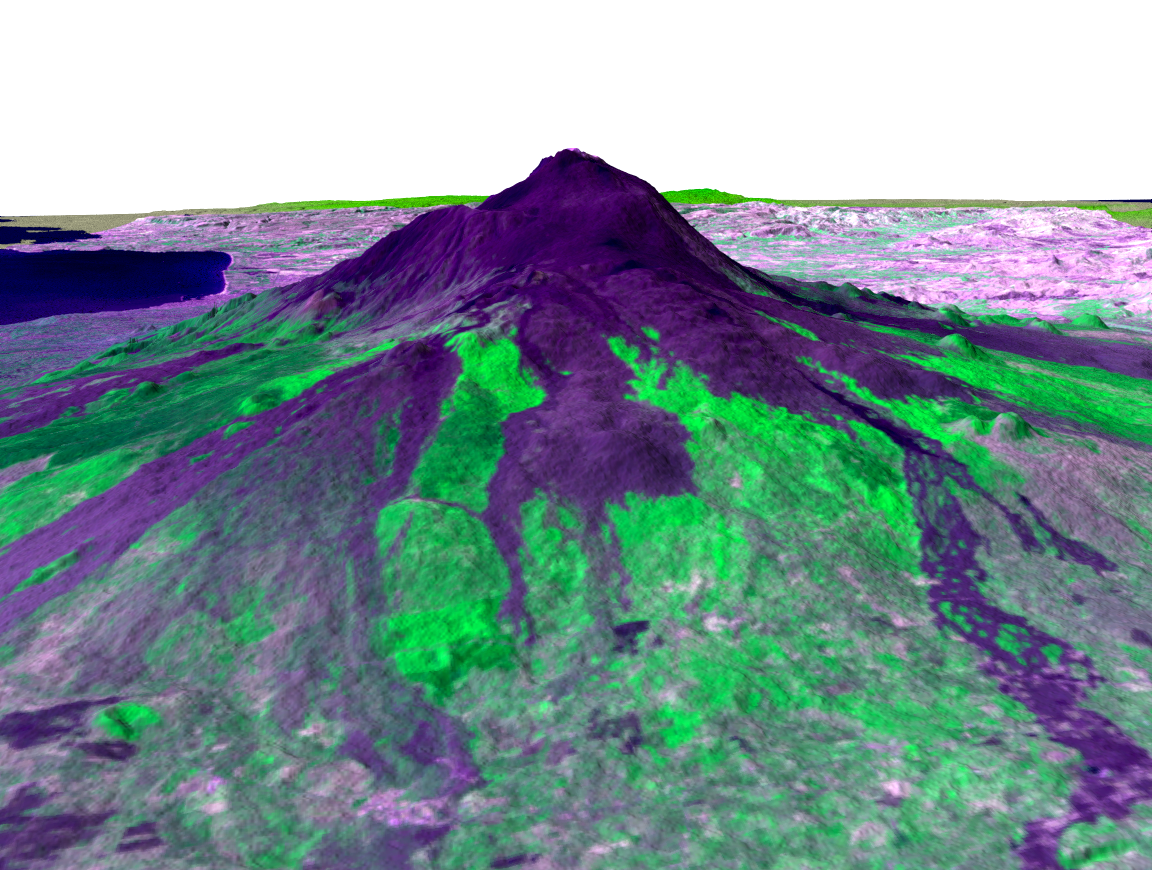

Perspective View, Mt. Etna, Italy

Italy’s Mount Etna is the focus of this perspective view made from an Advanced Spaceborne Thermal and Emission Radiometer (ASTER) image from NASA’s Terra spacecraft overlaid on Shuttle Radar Topography Mission (SRTM) topography. The image is looking south with dark lava flows from the 1600’s (center) to 1981 (long flow at lower right) visible in the foreground and the summit of Etna above. The city of Catania is barely visible behind Etna on the bay at the upper left. In late October 2002, Etna erupted again, sending lava flows down the north and south sides of the volcano. The north flows are near the center of this view, but the ASTER image is from before the eruption.

In addition to the terrestrial applications of these data for understanding active volcanoes and hazards associated with them such as lava flows and explosive eruptions, geologists studying Mars find these data useful as an analog to martian landforms and geologic processes. In late September 2002, a field conference with the theme of Terrestrial Analogs to Mars focused on Mount Etna, allowing Mars geologists to see in person the types of features they can only sample remotely.

Elevation data used in this image was acquired by SRTM aboard the Space Shuttle Endeavour, launched on Feb. 11, 2000. SRTM used the same radar instrument that comprised the Spaceborne Imaging Radar-C/X-Band Synthetic Aperture Radar (SIR-C/X-SAR) that flew twice on the Space Shuttle Endeavour in 1994. SRTM was designed to collect 3-D measurements of the Earth’s surface. To collect the 3-D data, engineers added a 60-meter (approximately 200-foot) mast, installed additional C-band and X-band antennas, and improved tracking and navigation devices. The mission is a cooperative project between NASA, the National Imagery and Mapping Agency (NIMA) of the U.S. Department of Defense and the German and Italian space agencies. It is managed by NASA’s Jet Propulsion Laboratory, Pasadena, Calif., for NASA’s Earth Science Enterprise, Washington, D.C.

Size: Varies across scene
Location: 38 degrees North latitude, 15.5 degrees East longitude
Orientation: Looking south
Image Data: ASTER bands 2, 3, 1 as red, green, blue, respectively.
Original Data Resolution: SRTM 1 arc-second (30 meters or 98 feet)
Date Acquired: February 2000 (SRTM), July 29, 2001 (ASTER)

Credit: NASA/JPL